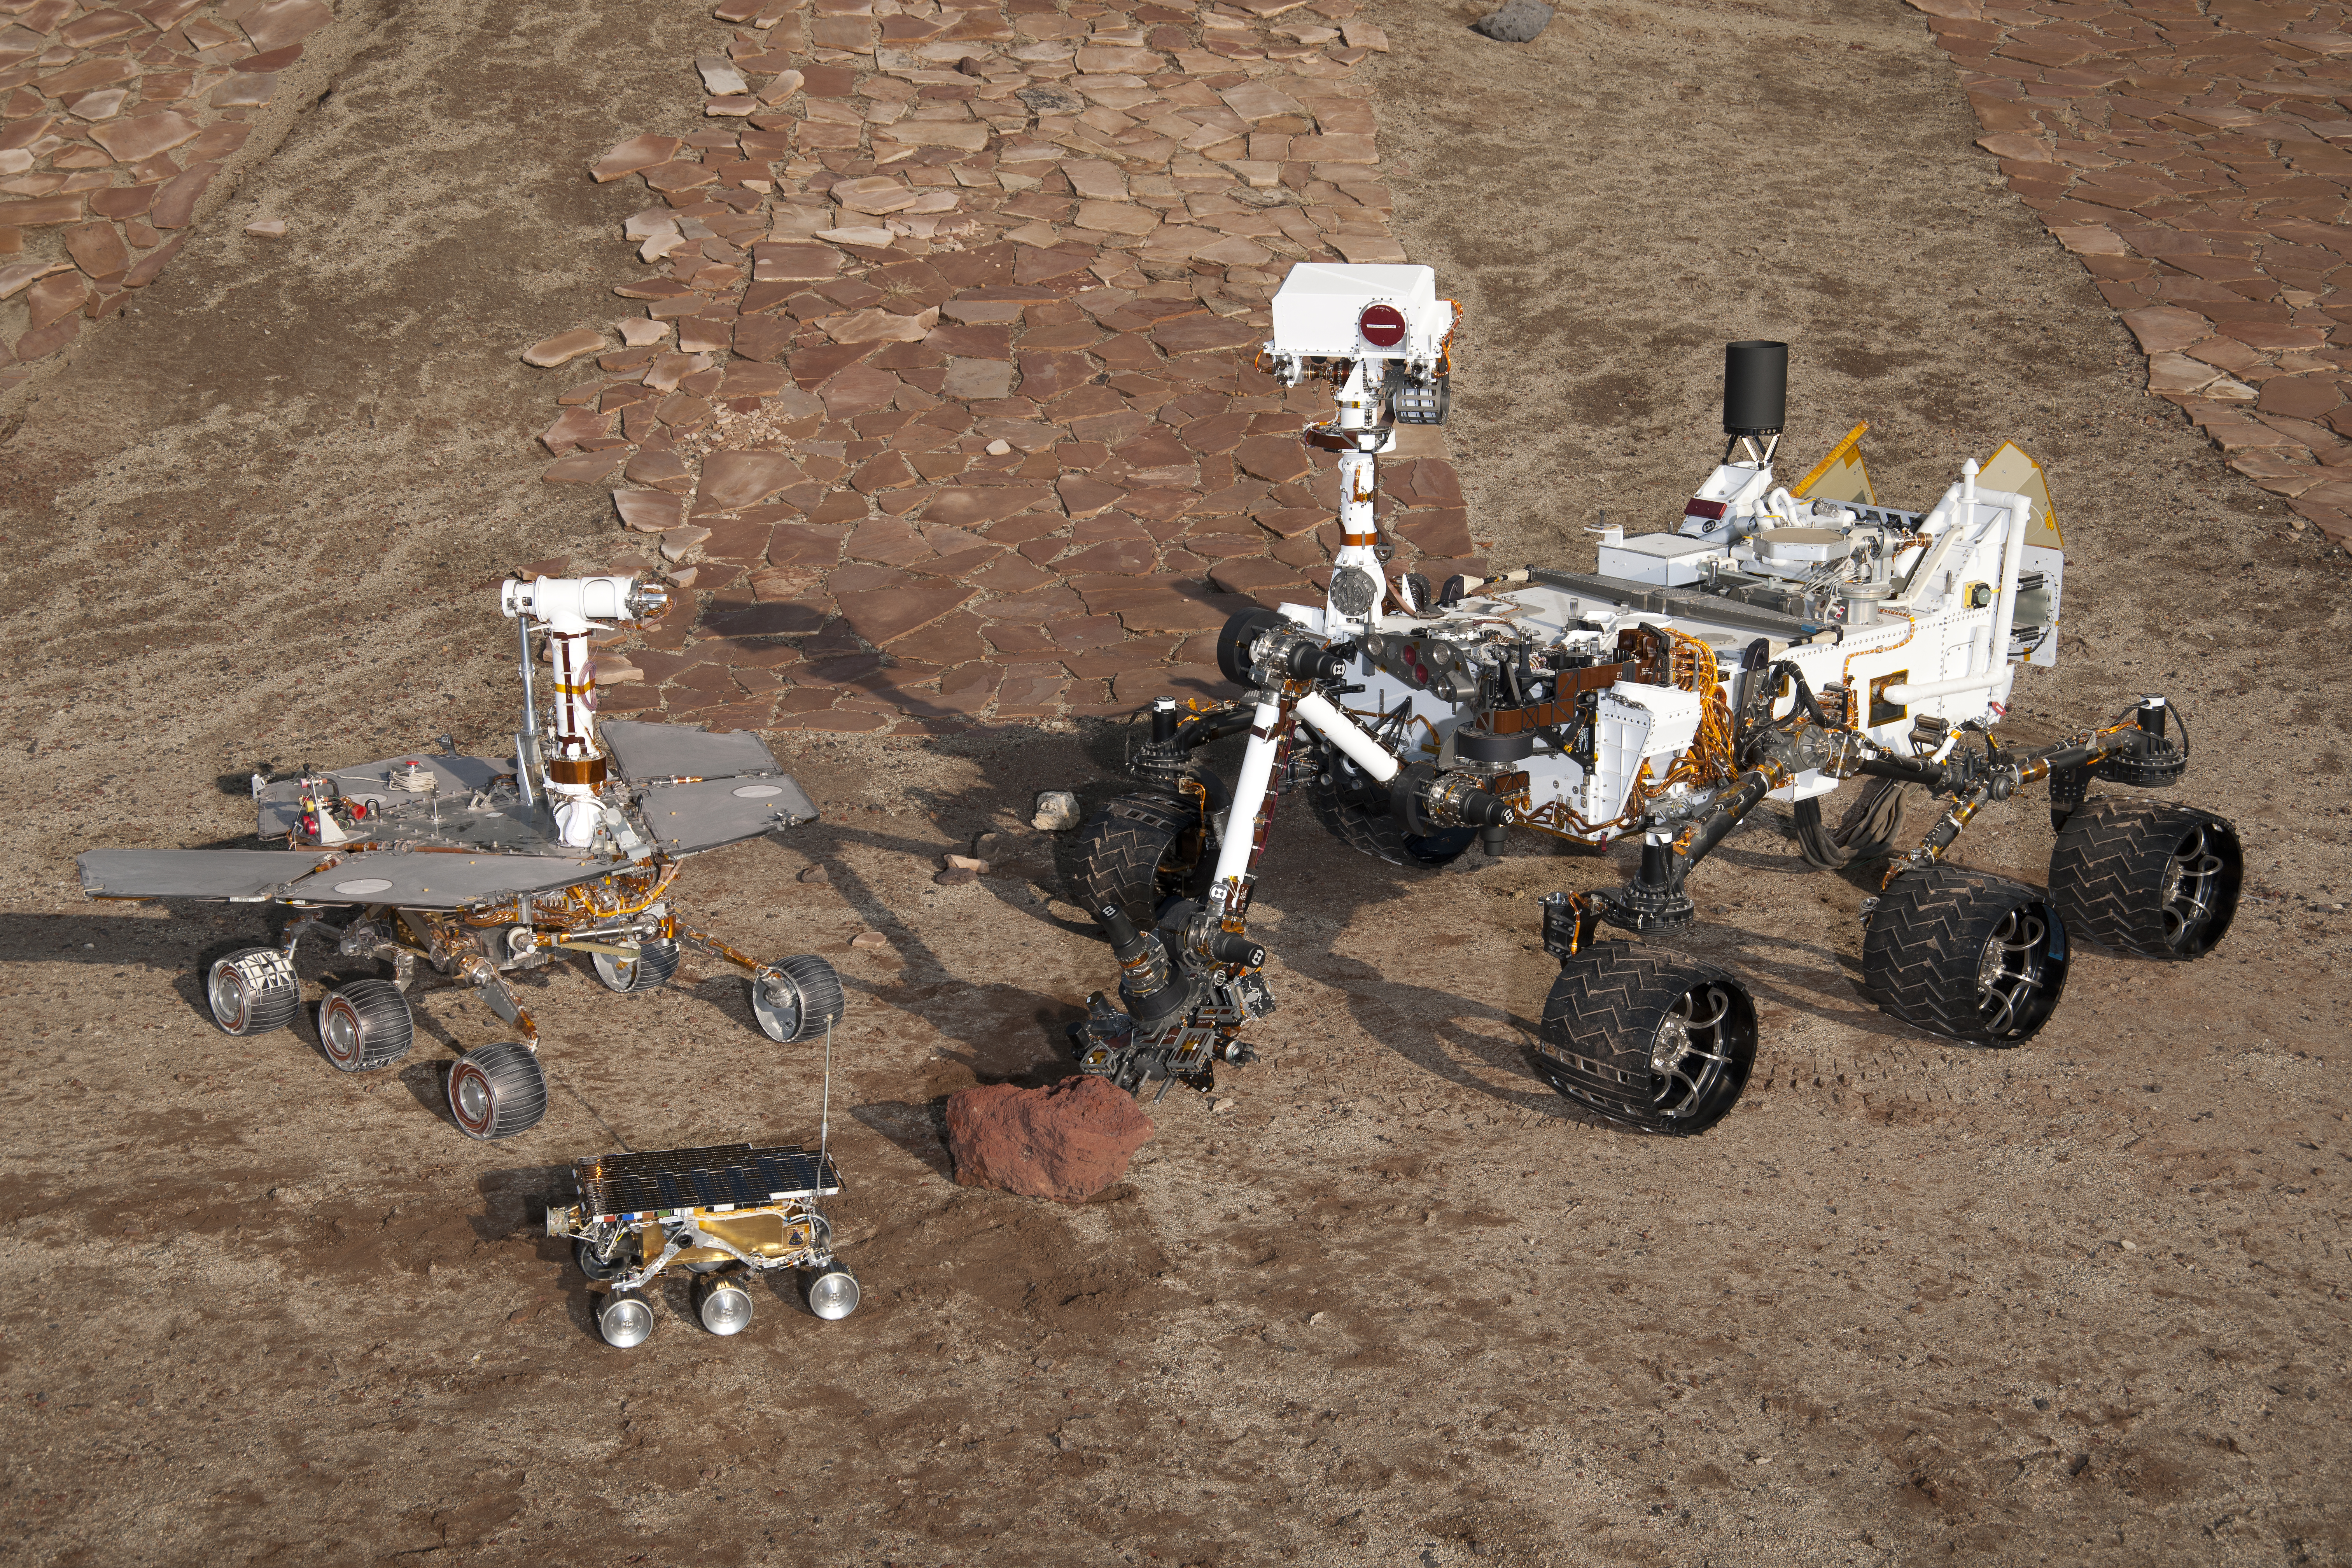

Three Generations in Mars Yard, High Viewpoint

This grouping of two test rovers and a flight spare provides a graphic comparison of three generations of Mars rovers developed at NASA’s Jet Propulsion Laboratory, Pasadena, Calif. The setting is JPL’s Mars Yard testing area.

Front and center is the flight spare for the first Mars rover, Sojourner, which landed on Mars in 1997 as part of the Mars Pathfinder Project. On the left is a Mars Exploration Rover Project test rover that is a working sibling to Spirit and Opportunity, which landed on Mars in 2004. On the right is a Mars Science Laboratory test rover the size of that project’s Mars rover, Curiosity, which is on course for landing on Mars in August 2012.

Sojourner and its flight spare, named Marie Curie, are 2 feet (65 centimeters) long. The Mars Exploration Rover Project’s rover, including the “Surface System Test Bed” rover in this photo, are 5.2 feet (1.6 meters) long. The Mars Science Laboratory Project’s Curiosity rover and “Vehicle System Test Bed” rover, on the right, are 10 feet (3 meters) long.

The California Institute of Technology, in Pasadena, operates JPL for NASA.

Photojournal note: Sojourner spent 83 days of a planned seven-day mission exploring the Martian terrain, acquiring images, and taking chemical, atmospheric and other measurements. The final data transmission received from Pathfinder was at 10:23 UTC on September 27, 1997. Although mission managers tried to restore full communications during the following five months, the successful mission was terminated on March 10, 1998.

Credit: NASA/JPL-Caltech